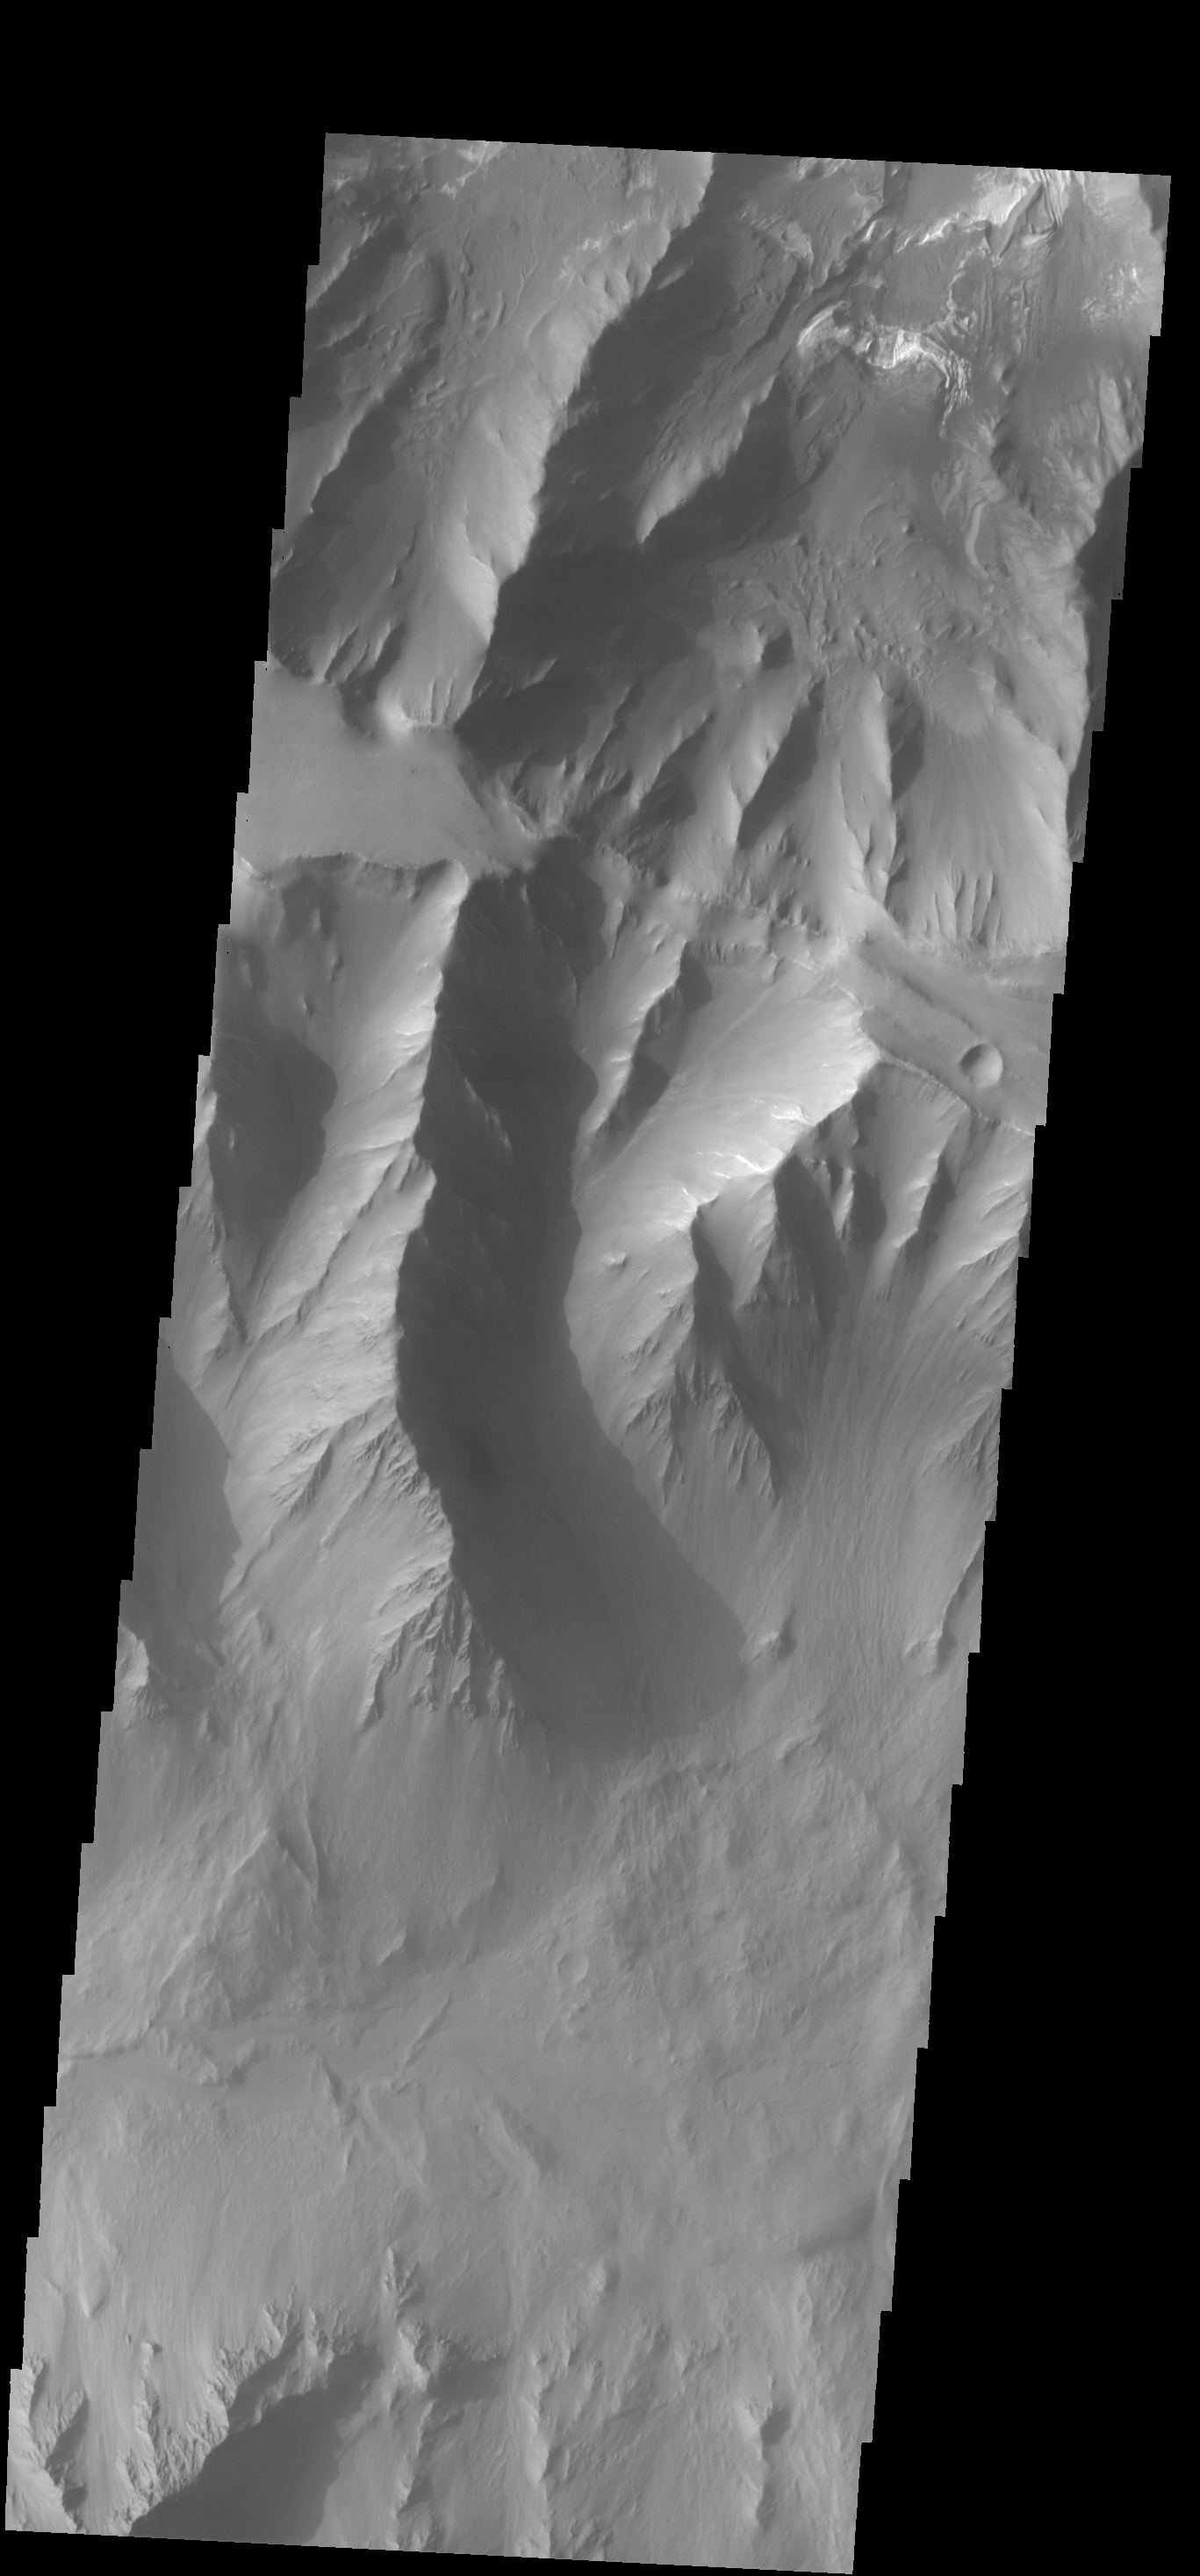

Coprates Chasma

Today’s VIS image shows part of Coprates Chasma.

Credit: NASA/JPL-Caltech/ASU